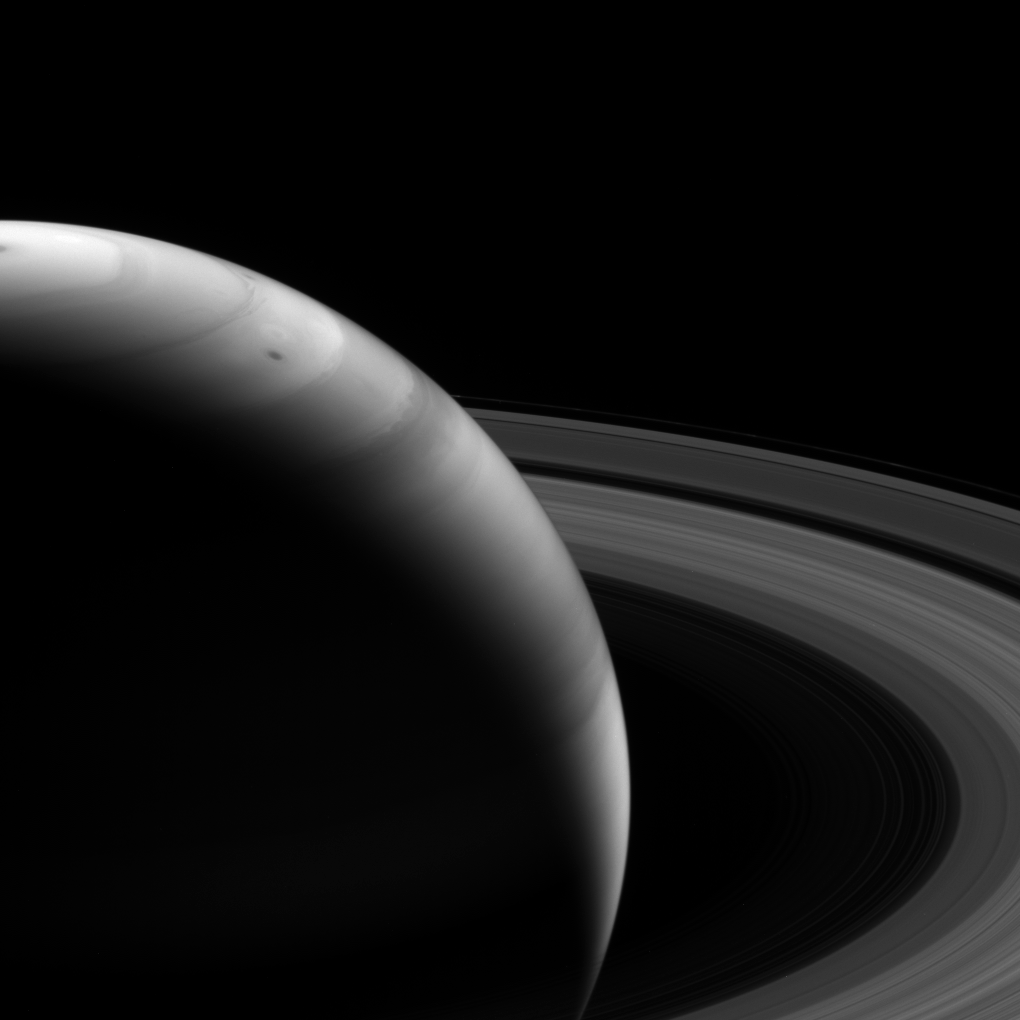

Impressionistic Saturn

To the Cassini spacecraft’s infrared eyes, Saturn’s graceful clouds sometimes take on the appearance of an impressionist’s painting of the giant planet.

This view looks toward the sunlit side of the rings from about 18 degrees above the ringplane. The image was taken with the Cassini spacecraft wide-angle camera on Aug. 12, 2013 using a spectral filter sensitive to wavelengths of near-infrared light centered at 728 nanometers.

The view was acquired at a distance of approximately 994,000 miles (1.6 million kilometers) from Saturn. Image scale is 57 miles (92 kilometers) per pixel.

The Cassini-Huygens mission is a cooperative project of NASA, the European Space Agency and the Italian Space Agency. The Jet Propulsion Laboratory, a division of the California Institute of Technology in Pasadena, manages the mission for NASA’s Science Mission Directorate, Washington, D.C. The Cassini orbiter and its two onboard cameras were designed, developed and assembled at JPL. The imaging operations center is based at the Space Science Institute in Boulder, Colo.

Credit: NASA/JPL-Caltech/Space Science Institute